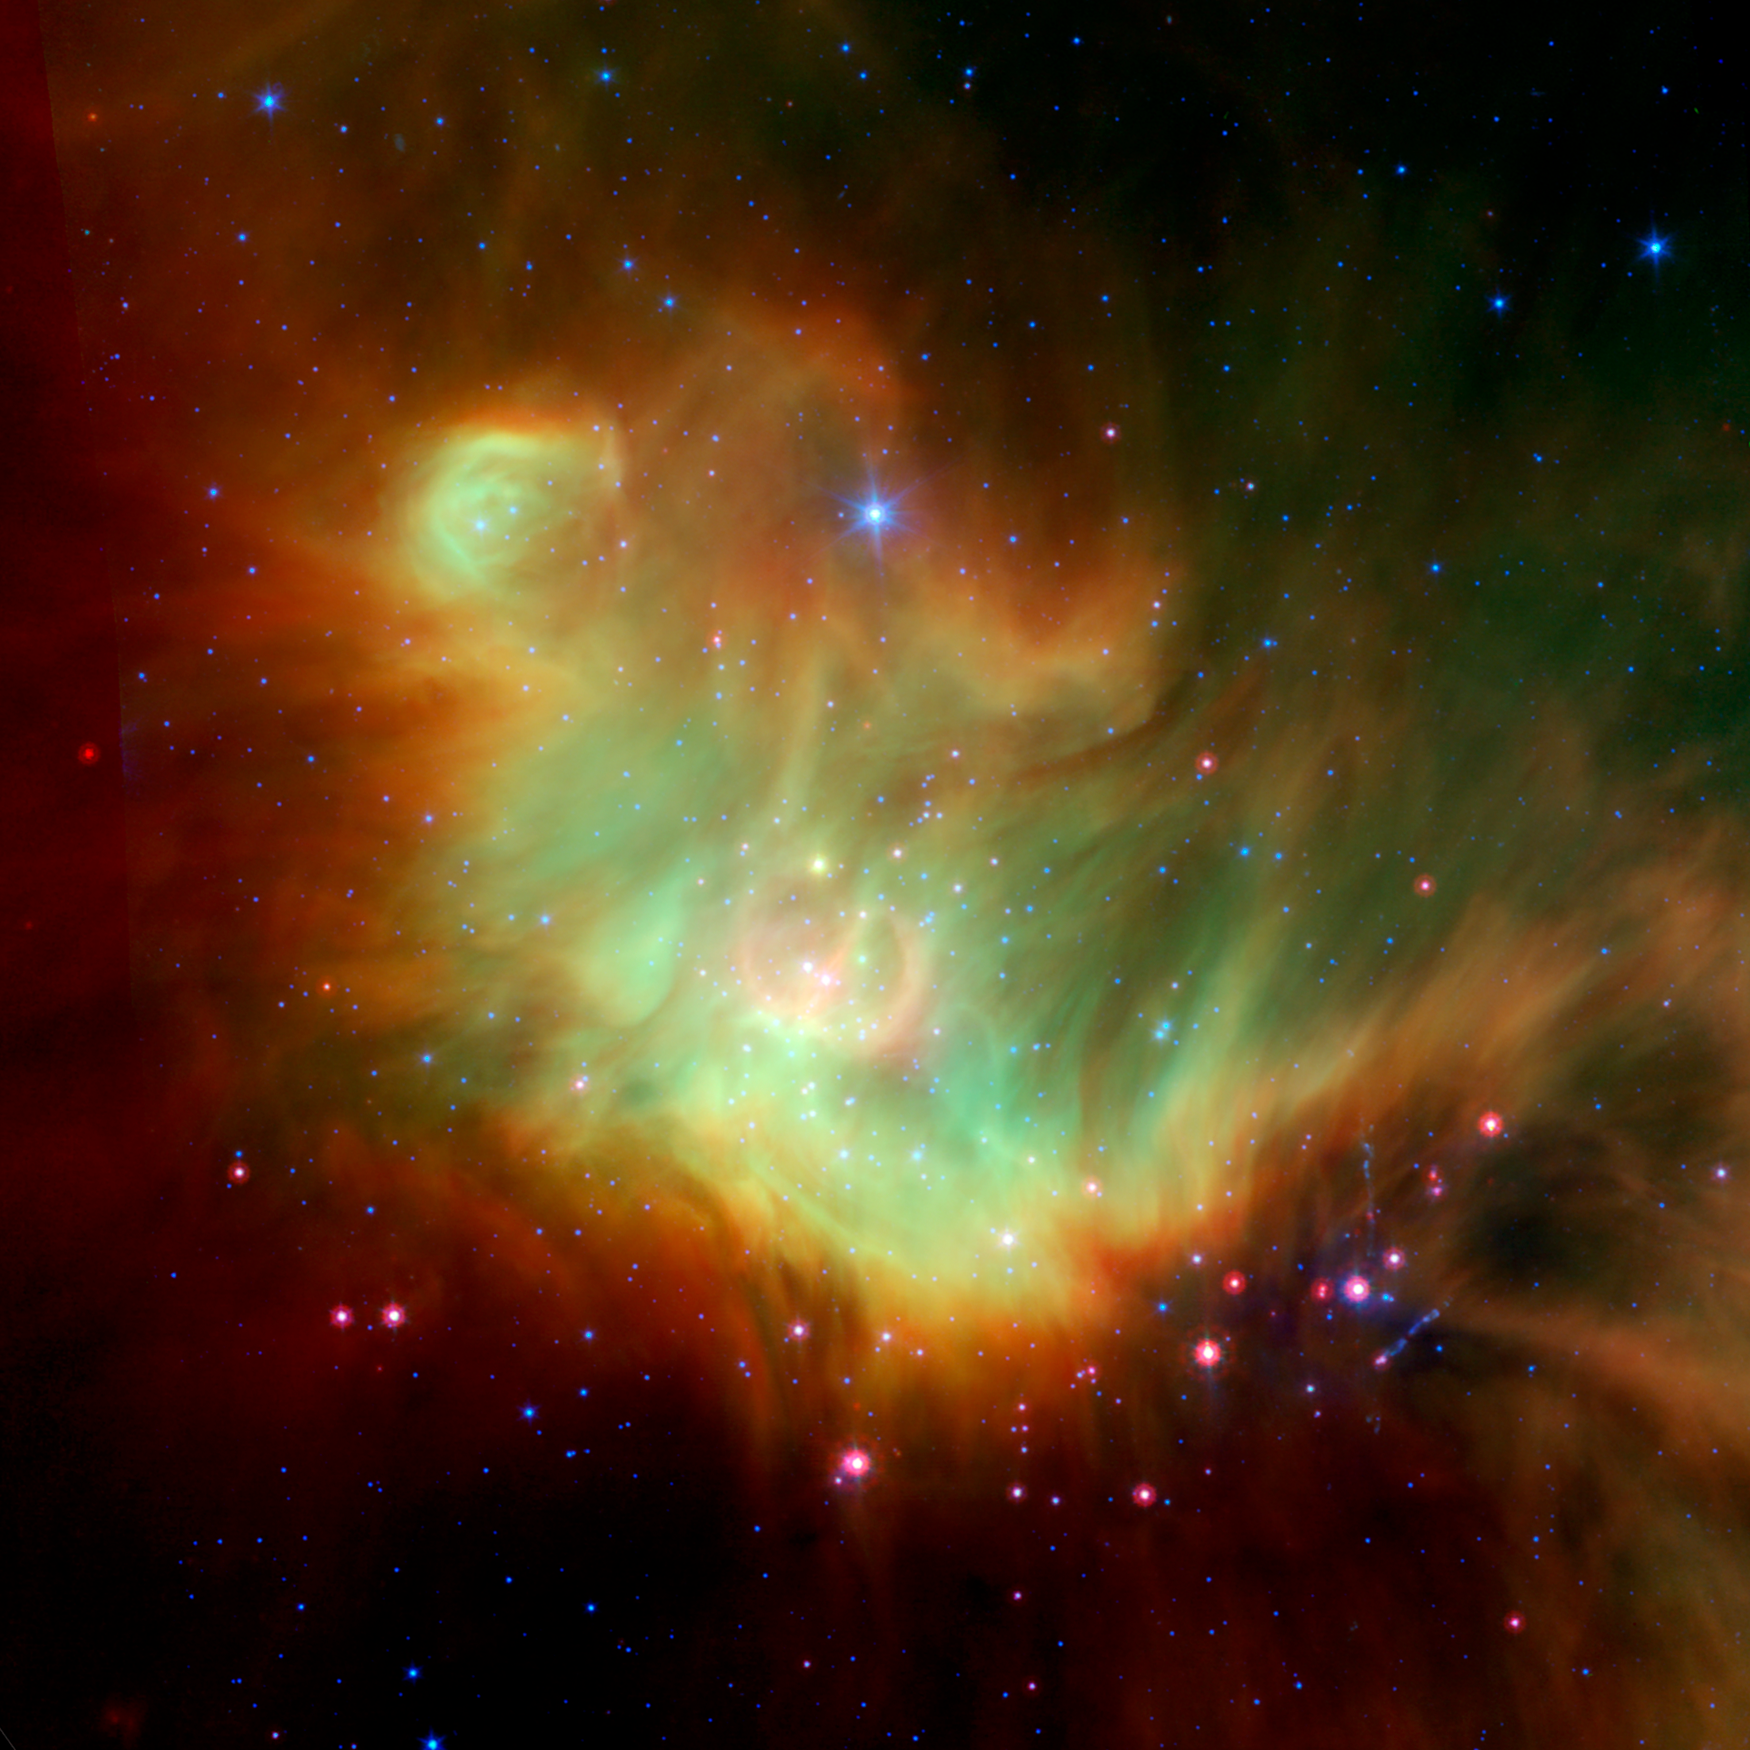

Star-forming Region IC 348 Around Protostar LRLL 54361 – Spitzer

Object Name: LRLL 54361, L54361

Credit: NASA, ESA, J. Muzerolle (STScI), E. Furlan (NOAO and Caltech), K. Flaherty (University of Arizona/Steward Observatory), Z. Balog (Max Planck Institute for Astronomy), and R. Gutermuth (University of Massachusetts, Amherst)